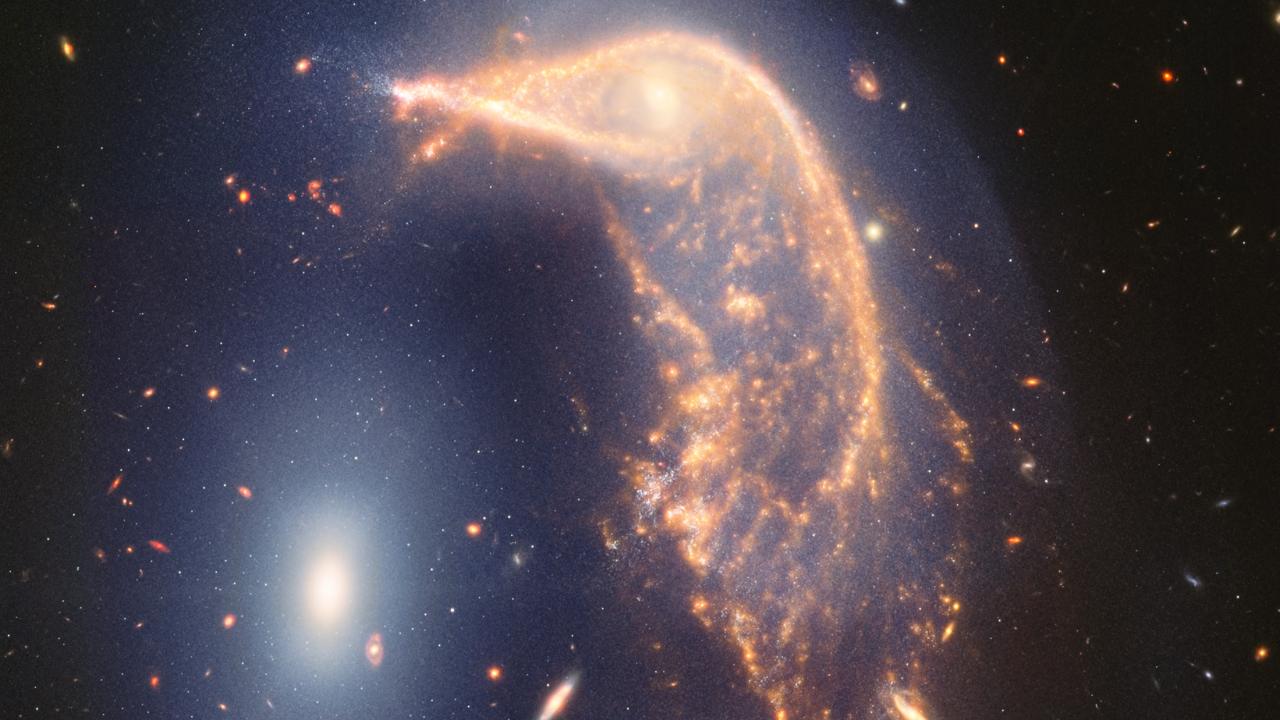

A Tour of Arp 142

This video tours Arp 142, an interacting galaxy pair affectionately known as the Penguin and the Egg that lies 326 million light-years from Earth.

The journey begins and ends on a new mid- and near-infrared image from the James Webb Space Telescope, and includes a brief fade to a visible light image from the Hubble Space Telescope.

The pair are separated by only 100,000 light-years — relatively close in astronomical terms. Our Milky Way galaxy and nearest neighbor, the Andromeda galaxy, are separated by about 2.5 million light-years. This tour spotlights what’s happened since they’ve interacted, including a blue haze that joins them.

Also look for contrasting views of the spiral galaxy at top right, which “disappears” in Webb’s mid-infrared view.

Credit: Video: NASA, ESA, CSA, STScI, Danielle Kirshenblat (STScI)